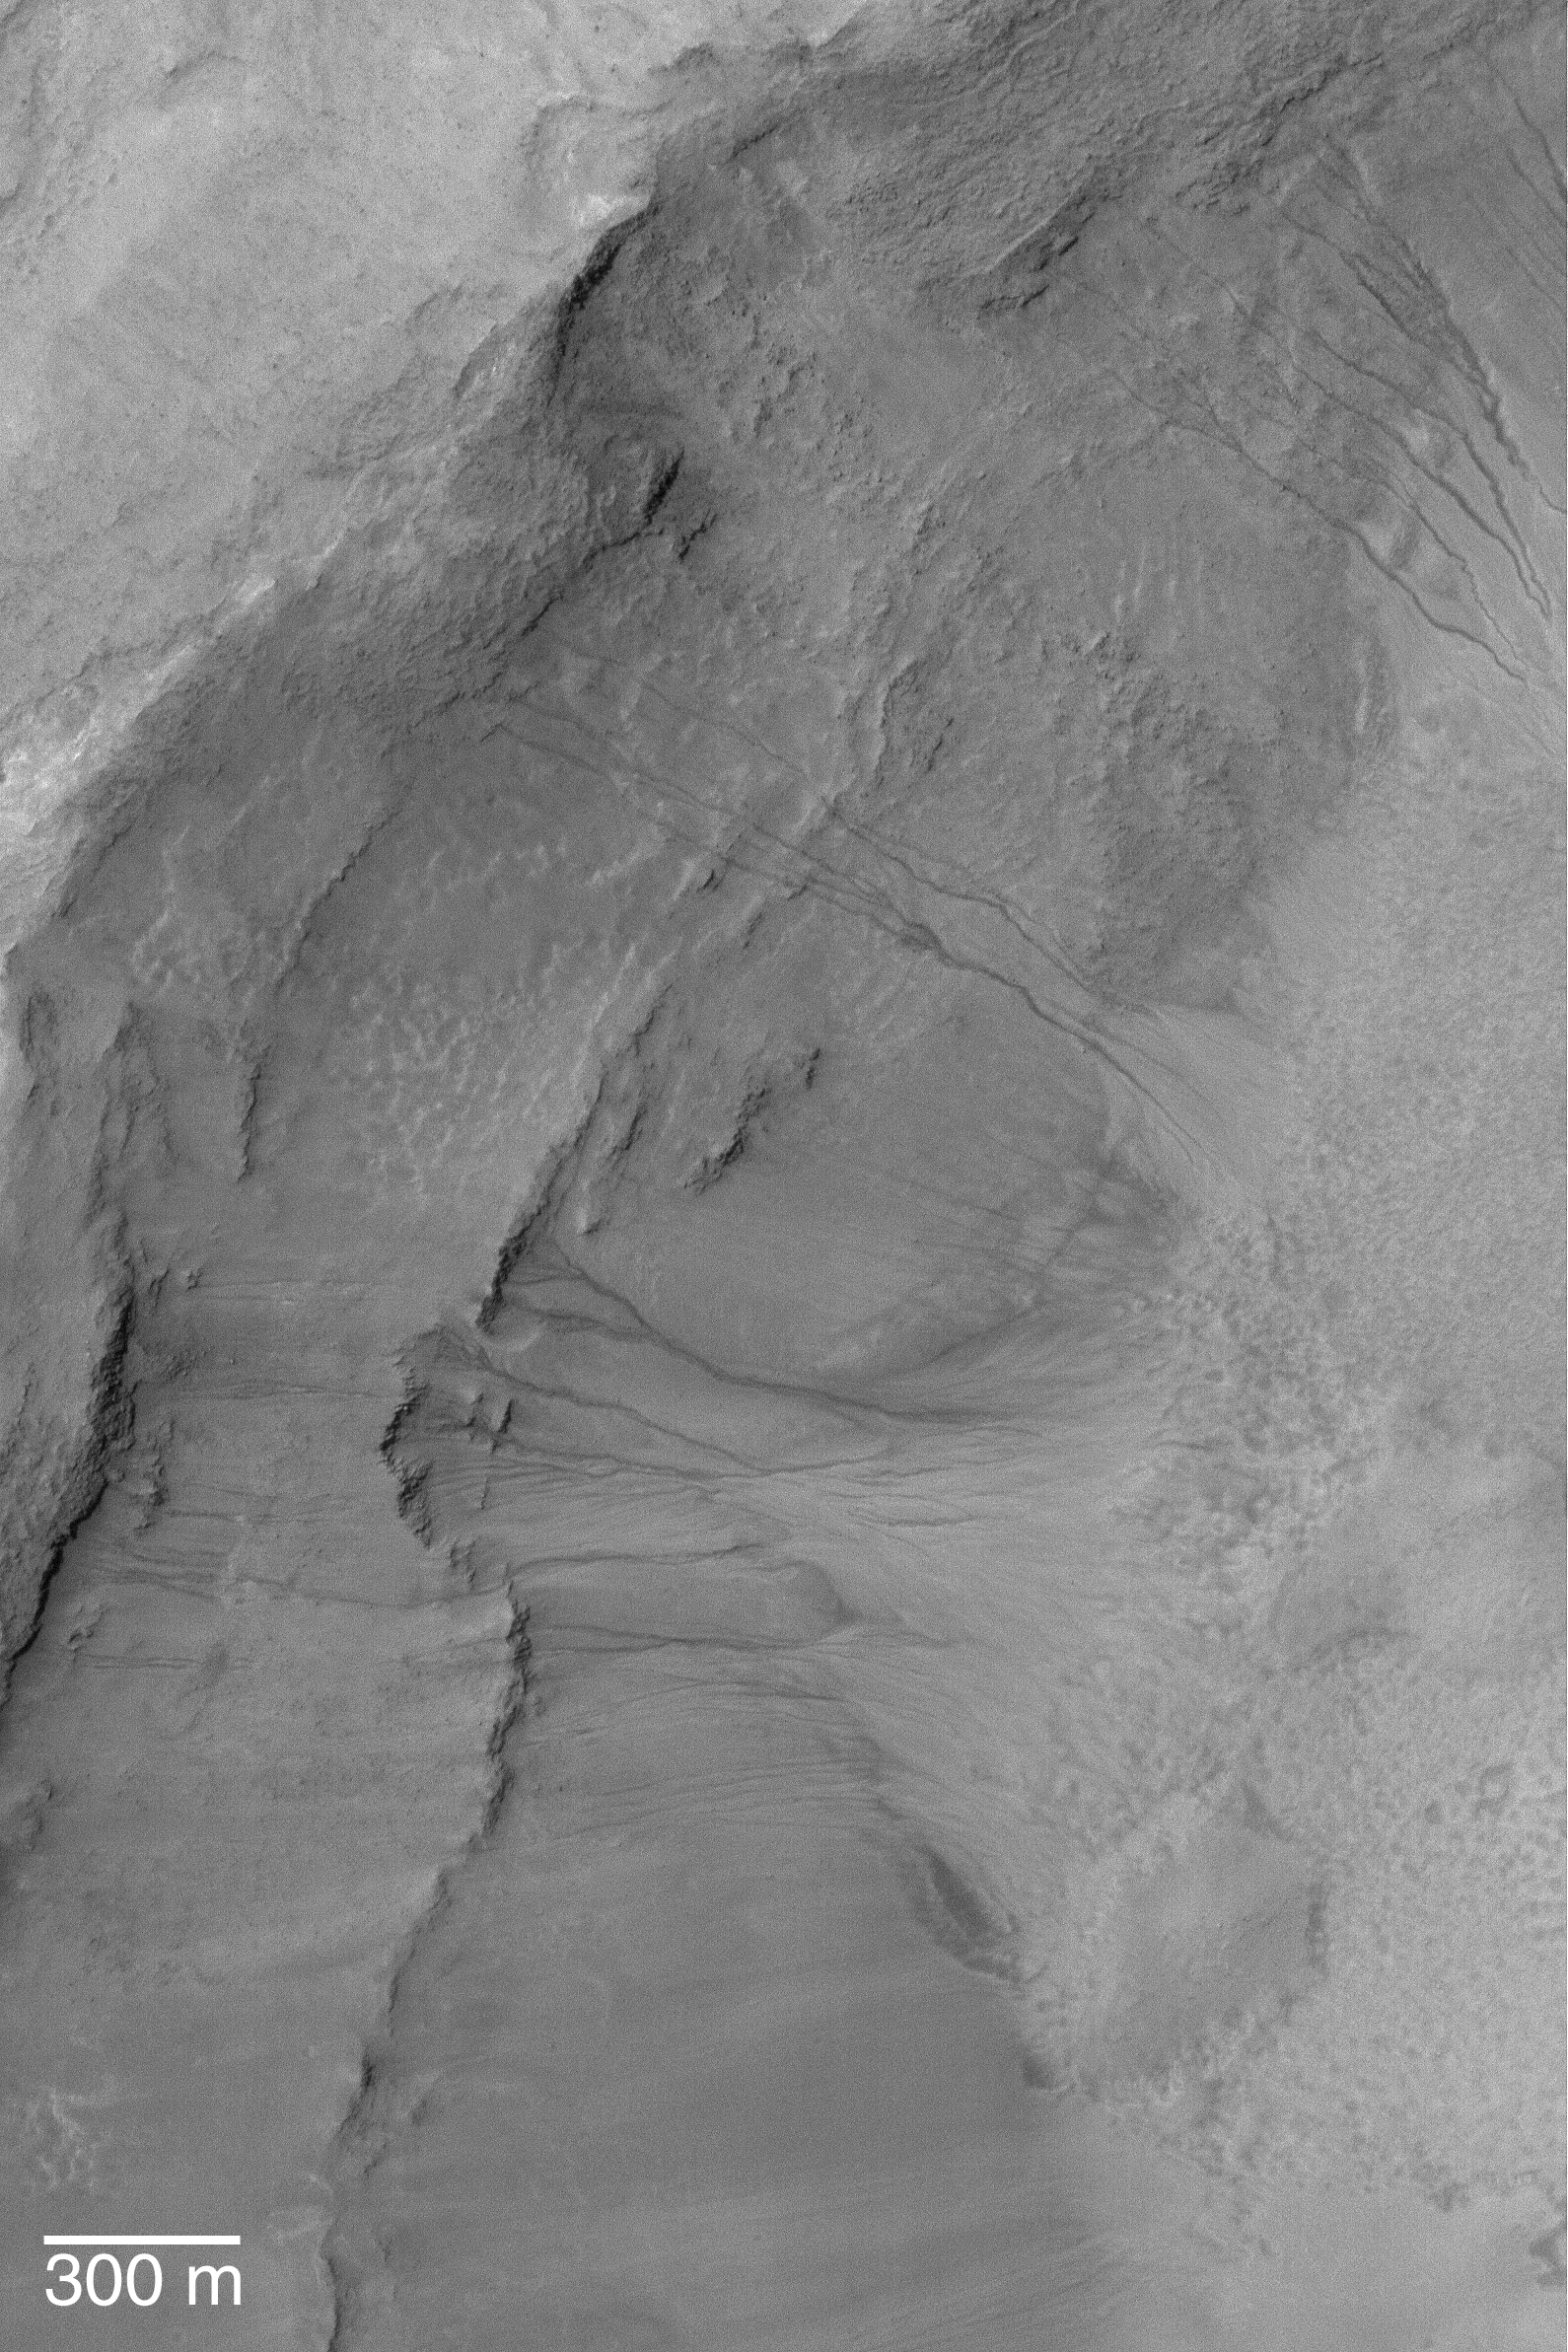

Mid-Latitude Gullies

17 March 2004
This Mars Global Surveyor (MGS) Mars Orbiter Camera (MOC) image shows gullies in the wall of a crater near 39.1°S, 200.7°W. Discussion among Mars scientists as to how martian middle-and polar-latitude gullies formed continues to this day. They were first observed in MGS MOC images and reported in June 2000. Most investigators agree that gullies, such as those shown here, were formed by running water, but disagree on whether the liquid came from snowmelt, groundwater, or melting ground ice. Still others argue that the fluid was carbon dioxide, and a few suggest that the gullies formed “dry”–that is, by landsliding processes involving no liquid or gas. This January 2004 MOC full-resolution (1.5 m/pixel; 5 ft./pixel) image is illuminated by sunlight from the upper left. The 300 m scale bar is approximately 984 ft. long.

Credit: NASA/JPL/Malin Space Science Systems